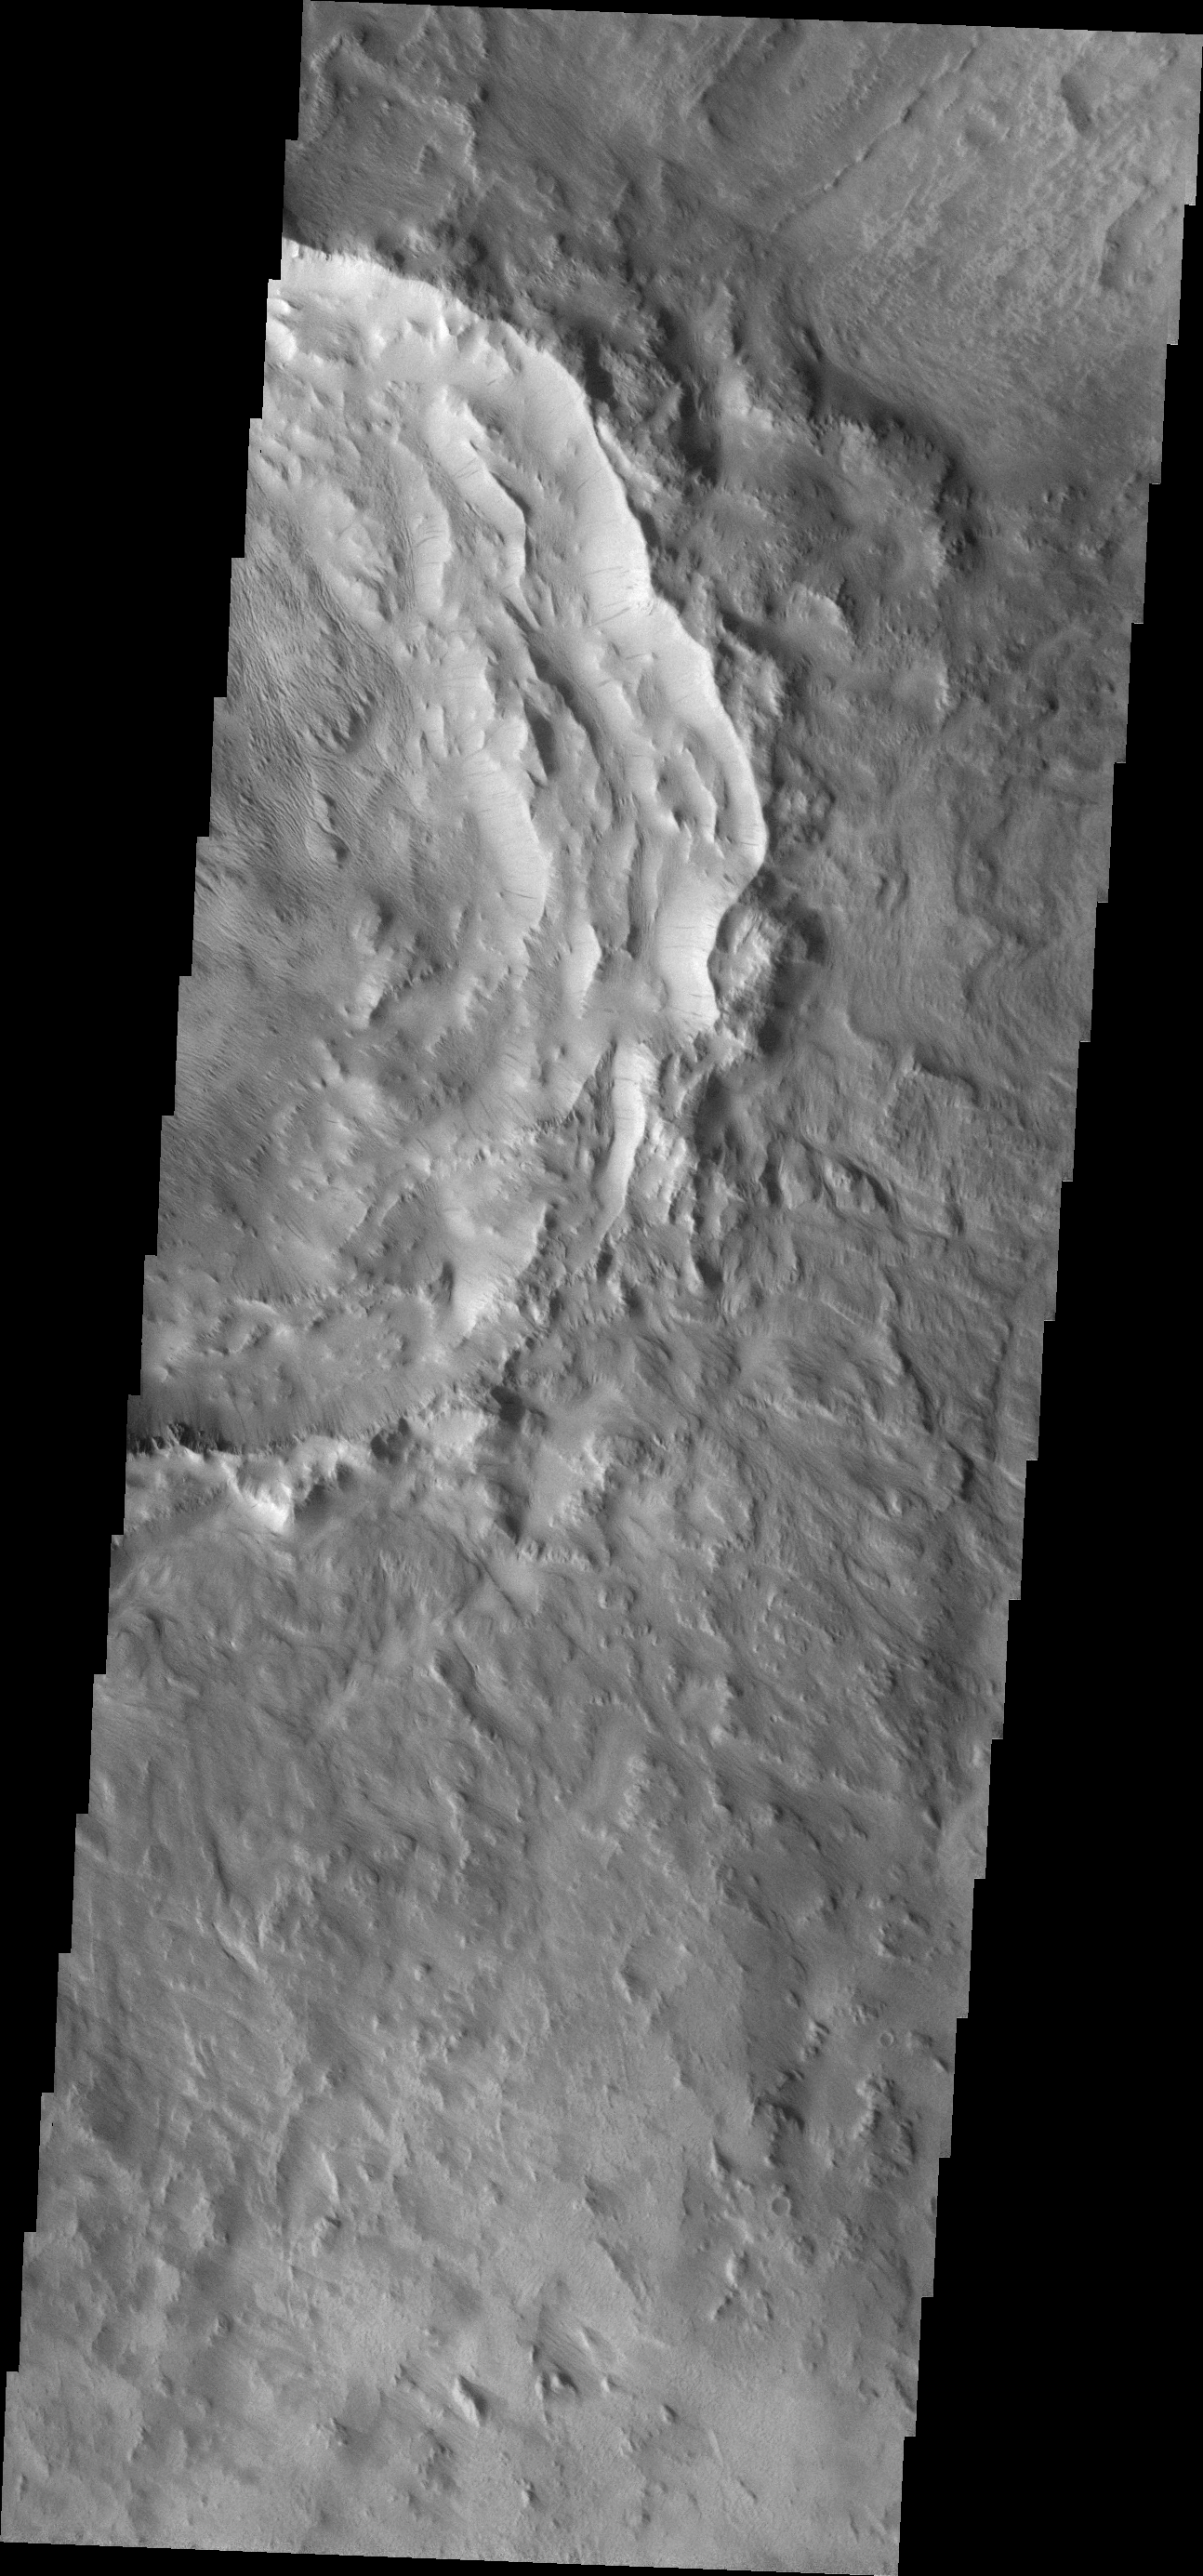

Slope Streaks

This VIS image shows dark slope streaks within a crater in Terra Sirenum. Note the wind erosion of materials on the floor of the crater.

Image information: VIS instrument. Latitude -12.4N, Longitude 207.8E. 18 meter/pixel resolution.

Please see the THEMIS Data Citation Note for details on crediting THEMIS images.

Note: this THEMIS visual image has not been radiometrically nor geometrically calibrated for this preliminary release. An empirical correction has been performed to remove instrumental effects. A linear shift has been applied in the cross-track and down-track direction to approximate spacecraft and planetary motion. Fully calibrated and geometrically projected images will be released through the Planetary Data System in accordance with Project policies at a later time.

NASA’s Jet Propulsion Laboratory manages the 2001 Mars Odyssey mission for NASA’s Office of Space Science, Washington, D.C. The Thermal Emission Imaging System (THEMIS) was developed by Arizona State University, Tempe, in collaboration with Raytheon Santa Barbara Remote Sensing. The THEMIS investigation is led by Dr. Philip Christensen at Arizona State University. Lockheed Martin Astronautics, Denver, is the prime contractor for the Odyssey project, and developed and built the orbiter. Mission operations are conducted jointly from Lockheed Martin and from JPL, a division of the California Institute of Technology in Pasadena.

Credit: NASA/JPL/ASU